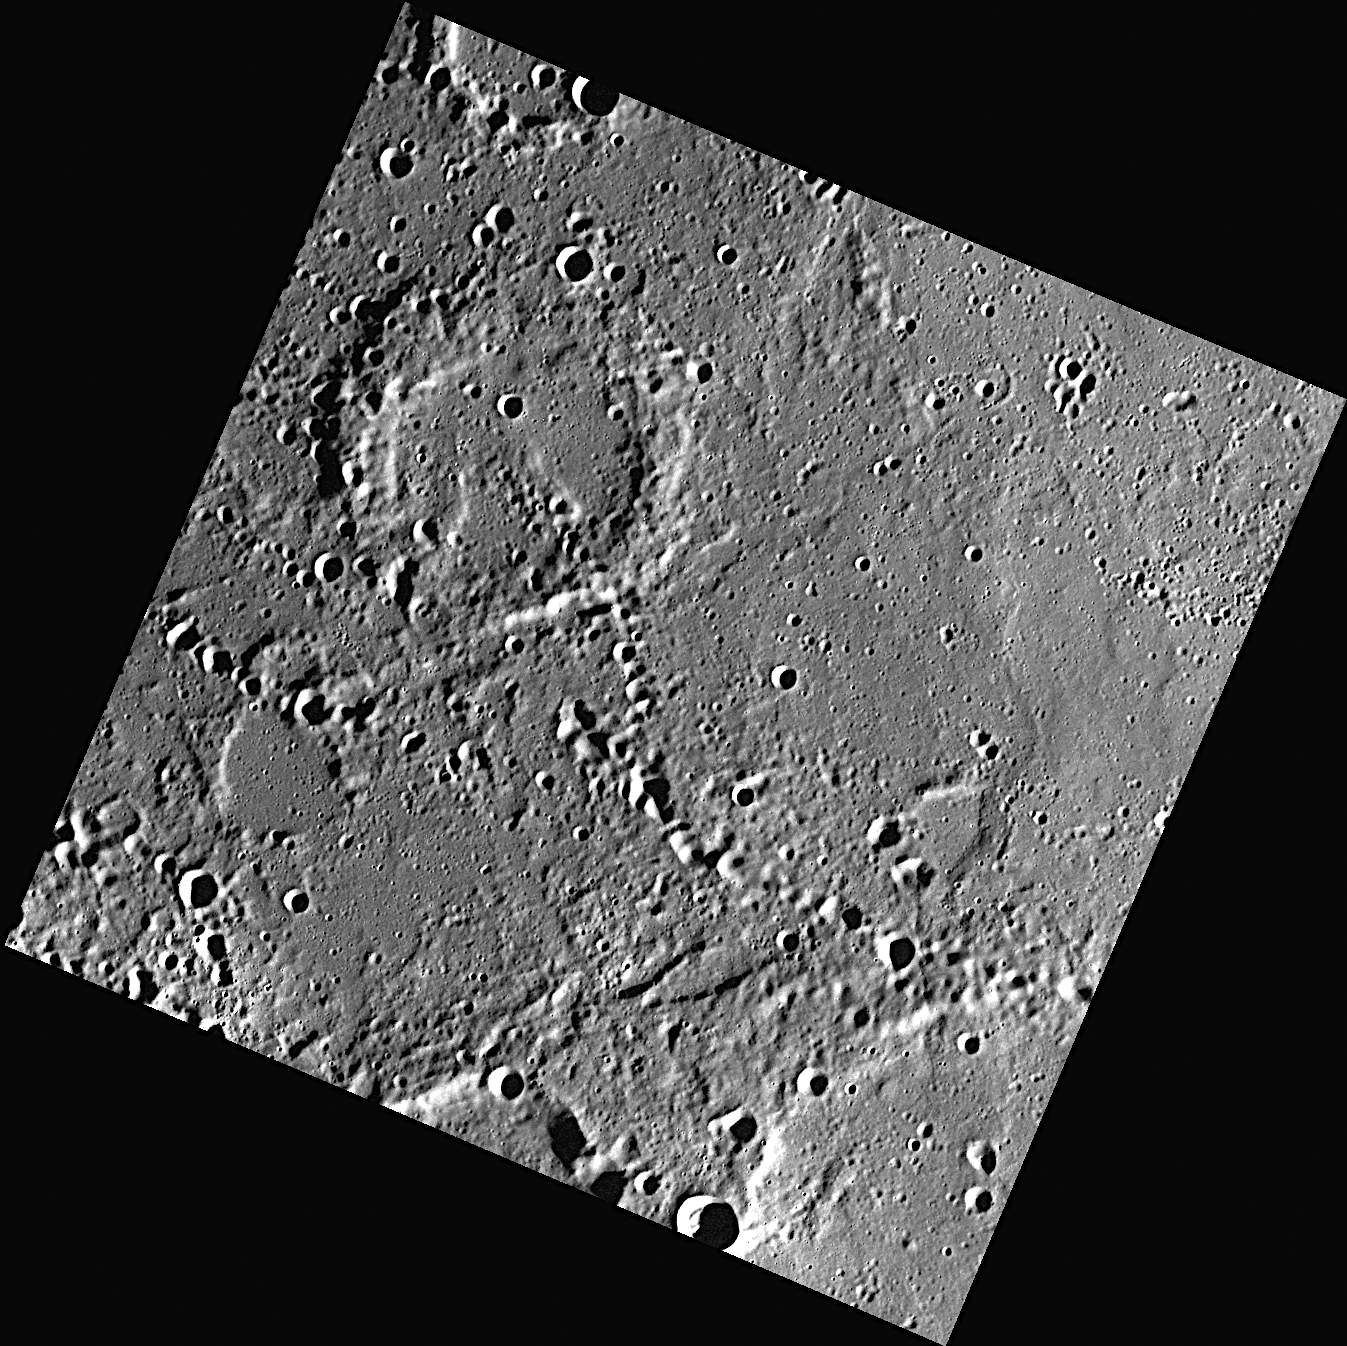

Plains and Chains

The upper right portion of this image shows an area of smooth plains, while chains of secondary craters can be identified cutting across the middle of the image. This portion of Mercury’s surface is located about 300 kilometers east of Verdi.

This image was acquired as part of MDIS’s high-resolution surface morphology base map. The surface morphology base map will cover more than 90% of Mercury’s surface with an average resolution of 250 meters/pixel (0.16 miles/pixel or 820 feet/pixel). Images acquired for the surface morphology base map typically have off-vertical Sun angles (i.e., high incidence angles) and visible shadows so as to reveal clearly the topographic form of geologic features.

On March 17, 2011 (March 18, 2011, UTC), MESSENGER became the first spacecraft ever to orbit the planet Mercury. The mission is currently in its commissioning phase, during which spacecraft and instrument performance are verified through a series of specially designed checkout activities. In the course of the one-year primary mission, the spacecraft’s seven scientific instruments and radio science investigation will unravel the history and evolution of the Solar System’s innermost planet. Visit the Why Mercury? section of this website to learn more about the science questions that the MESSENGER mission has set out to answer.

Date acquired: April 29, 2011
Image Mission Elapsed Time (MET): 212590162
Image ID: 192040
Instrument: Wide Angle Camera (WAC) of the Mercury Dual Imaging System (MDIS)
WAC filter: 7 (748 nanometers)
Center Latitude: 63.66°
Center Longitude: 204.6° E
Resolution: 163 meters/pixel
Scale: The crater that occupies the upper left portion of the image is about 55 kilometers in diameter
Incidence Angle: 78.8°
Emission Angle: 0.8°
Phase Angle: 79.6°

These images are from MESSENGER, a NASA Discovery mission to conduct the first orbital study of the innermost planet, Mercury. For information regarding the use of images, see the MESSENGER image use policy.

Credit: NASA/Johns Hopkins University Applied Physics Laboratory/Carnegie Institution of Washington